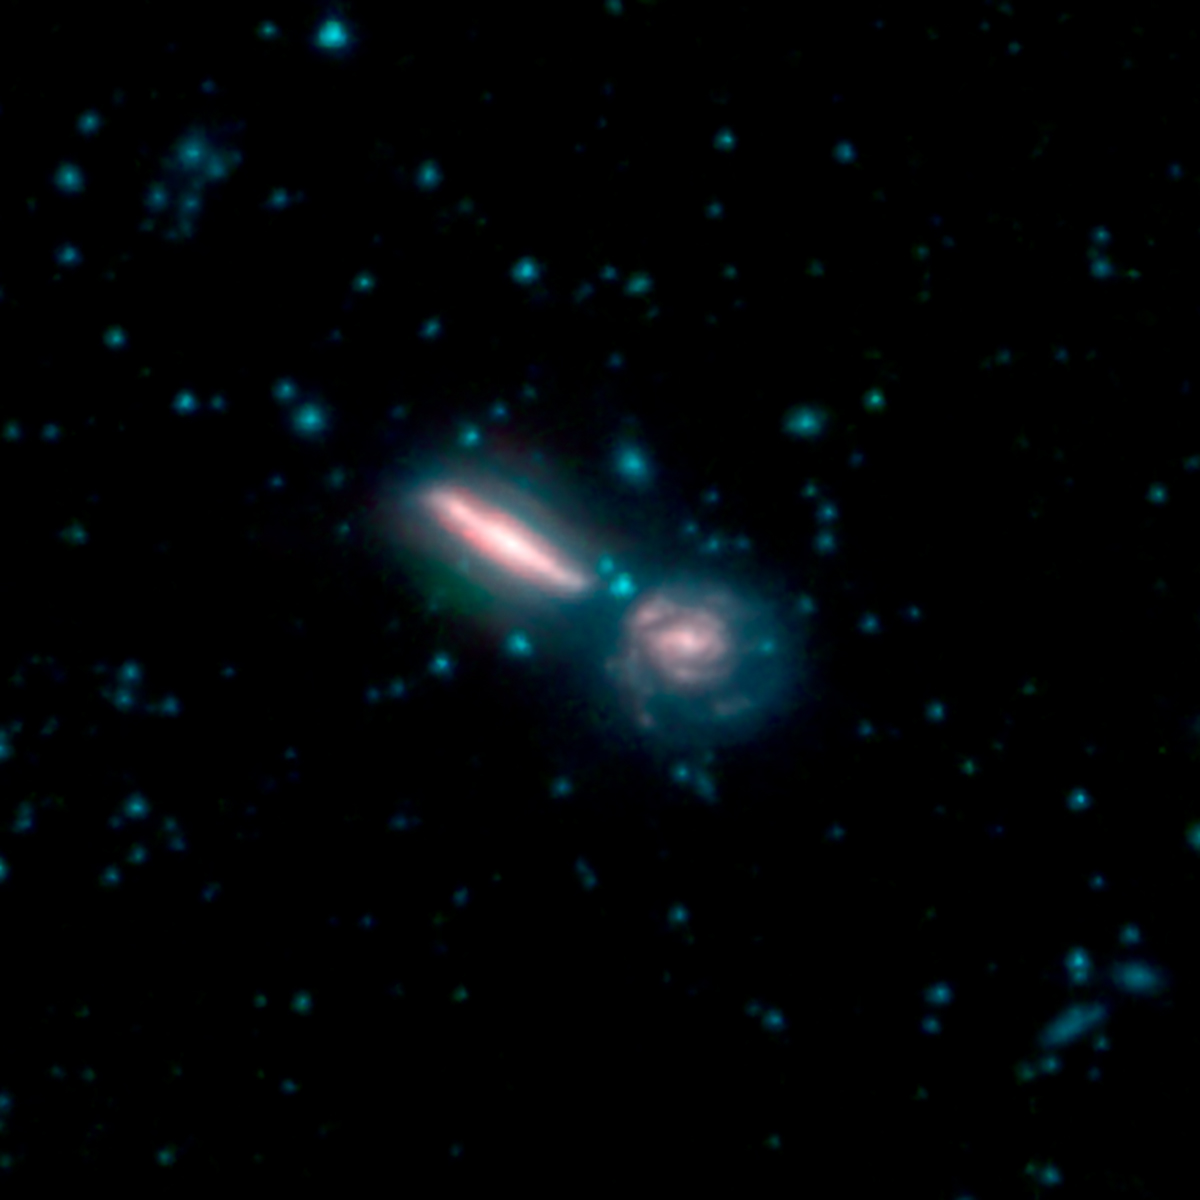

GOALS Merging Galaxies Arp 302

This image shows two merging galaxies known as Arp 302, also called VV 340. It is composed of images from three Spitzer Infrared Array Camera (IRAC) channels: IRAC channel 1 in blue, IRAC channel 2 in green and IRAC channel 3 in red.

NASA’s Jet Propulsion Laboratory, Pasadena, California, manages the Spitzer Space Telescope mission for NASA’s Science Mission Directorate, Washington. Science operations are conducted at the Spitzer Science Center at Caltech in Pasadena, California. Spacecraft operations are based at Lockheed Martin Space Systems Company, Littleton, Colorado. Data are archived at the Infrared Science Archive housed at the Infrared Processing and Analysis Center at Caltech. Caltech manages JPL for NASA.

Credit: NASA/JPL-Caltech